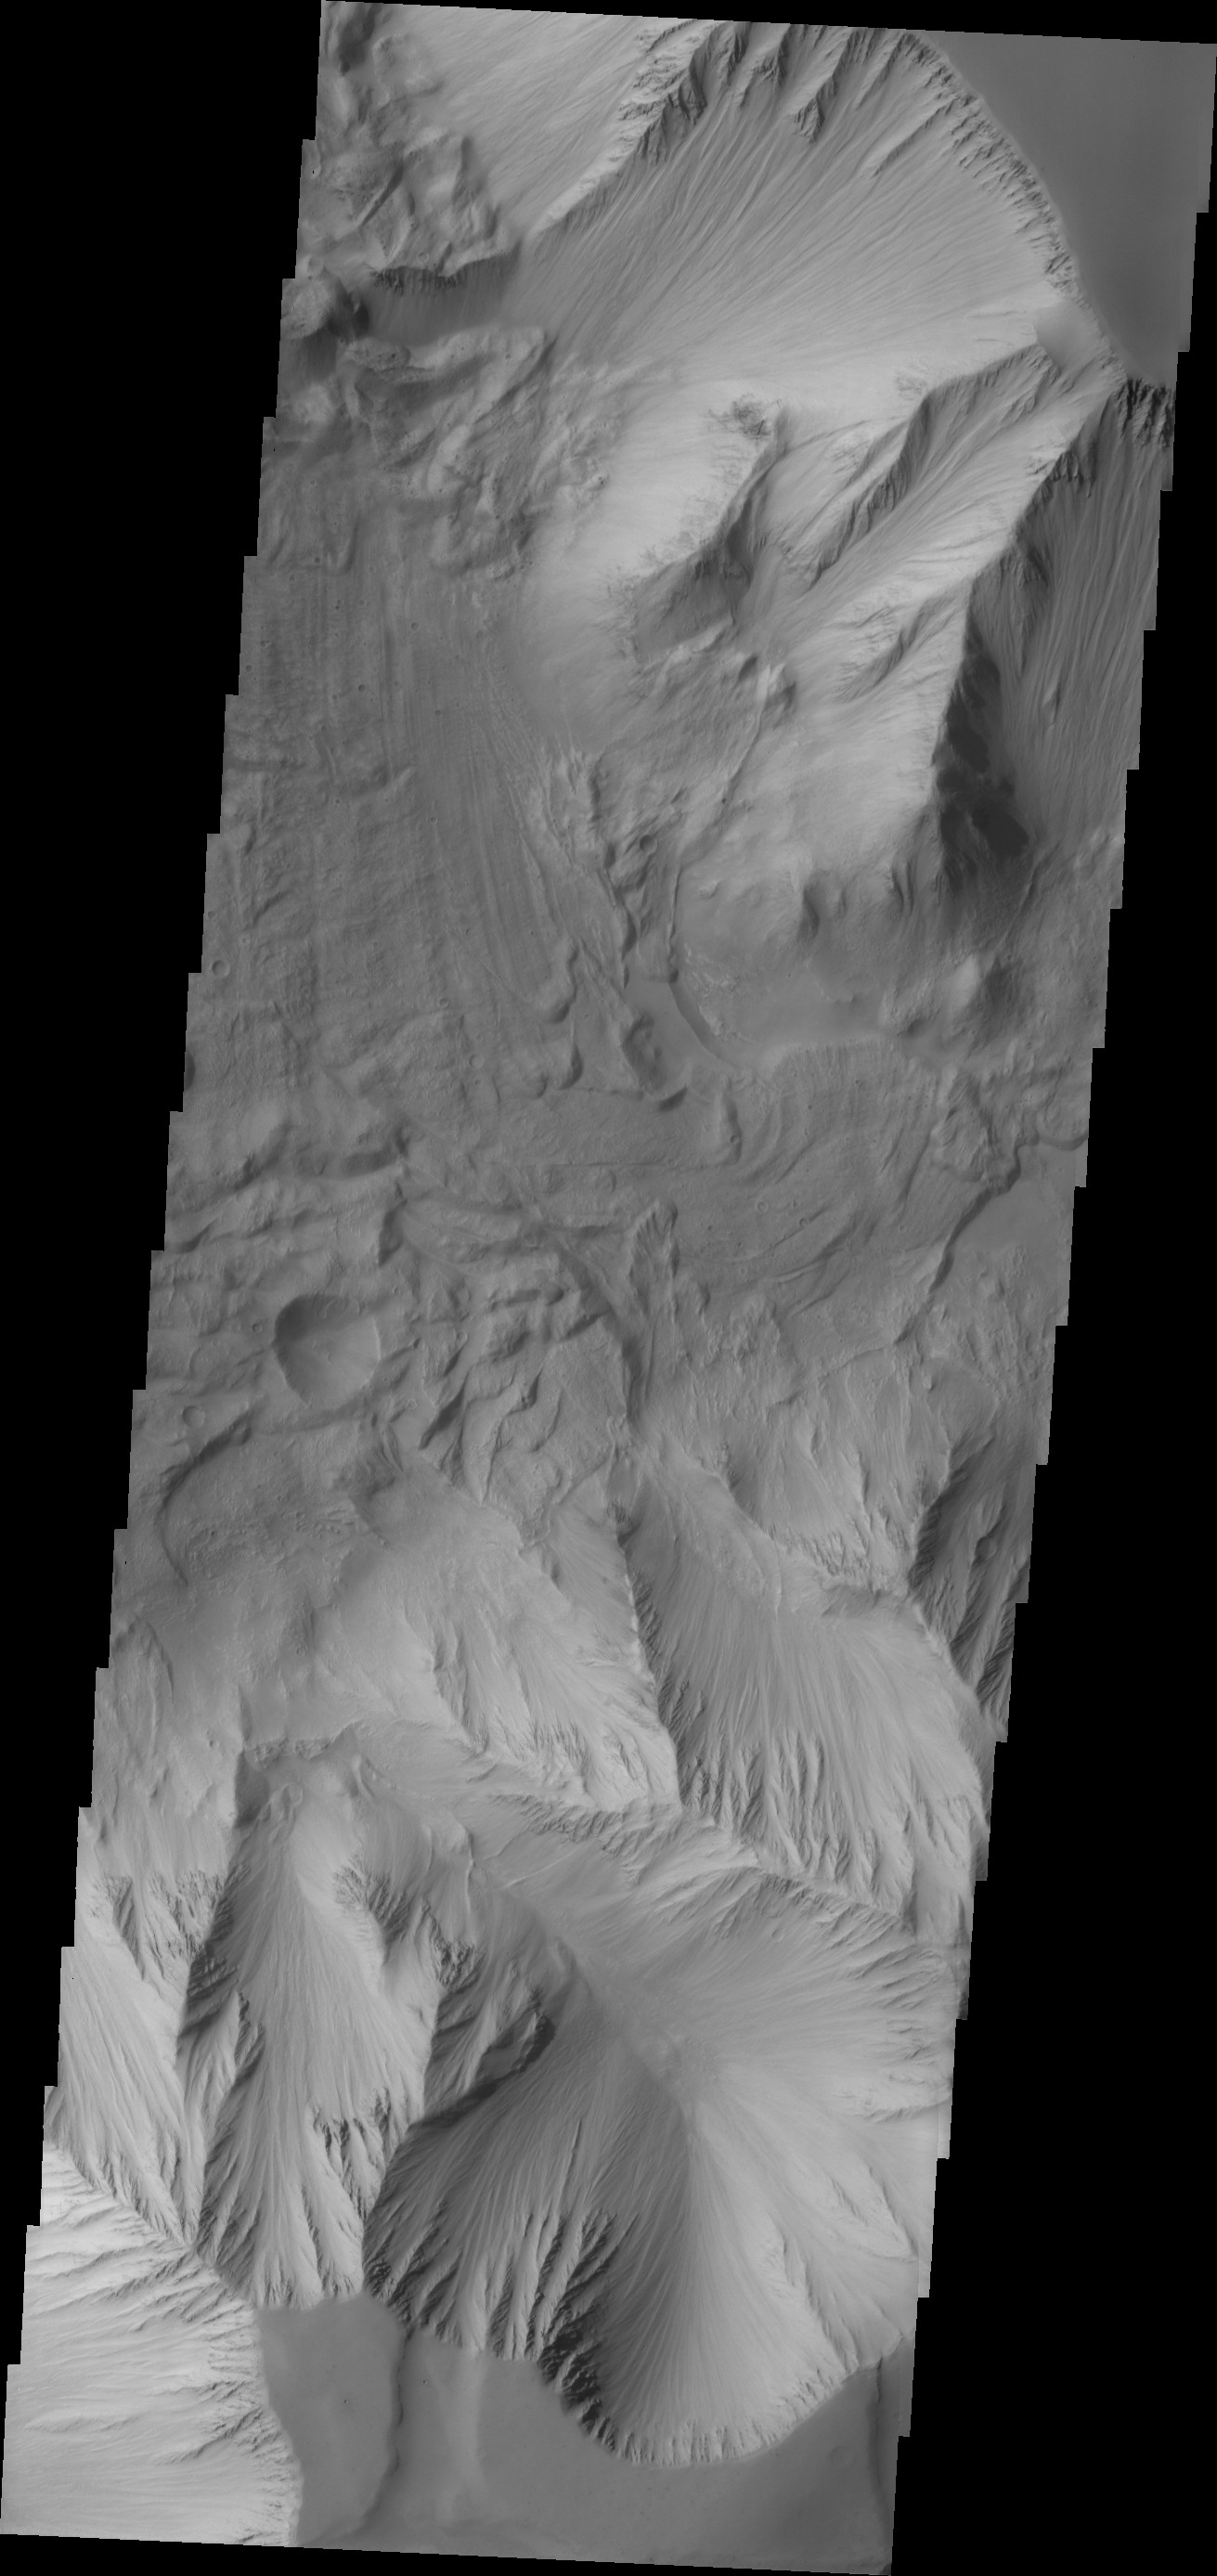

Tithonium Chasma

Today’s VIS image is part of Tithonium Chasma, part of the western side of Valles Marineris.

Credit: NASA/JPL/ASU